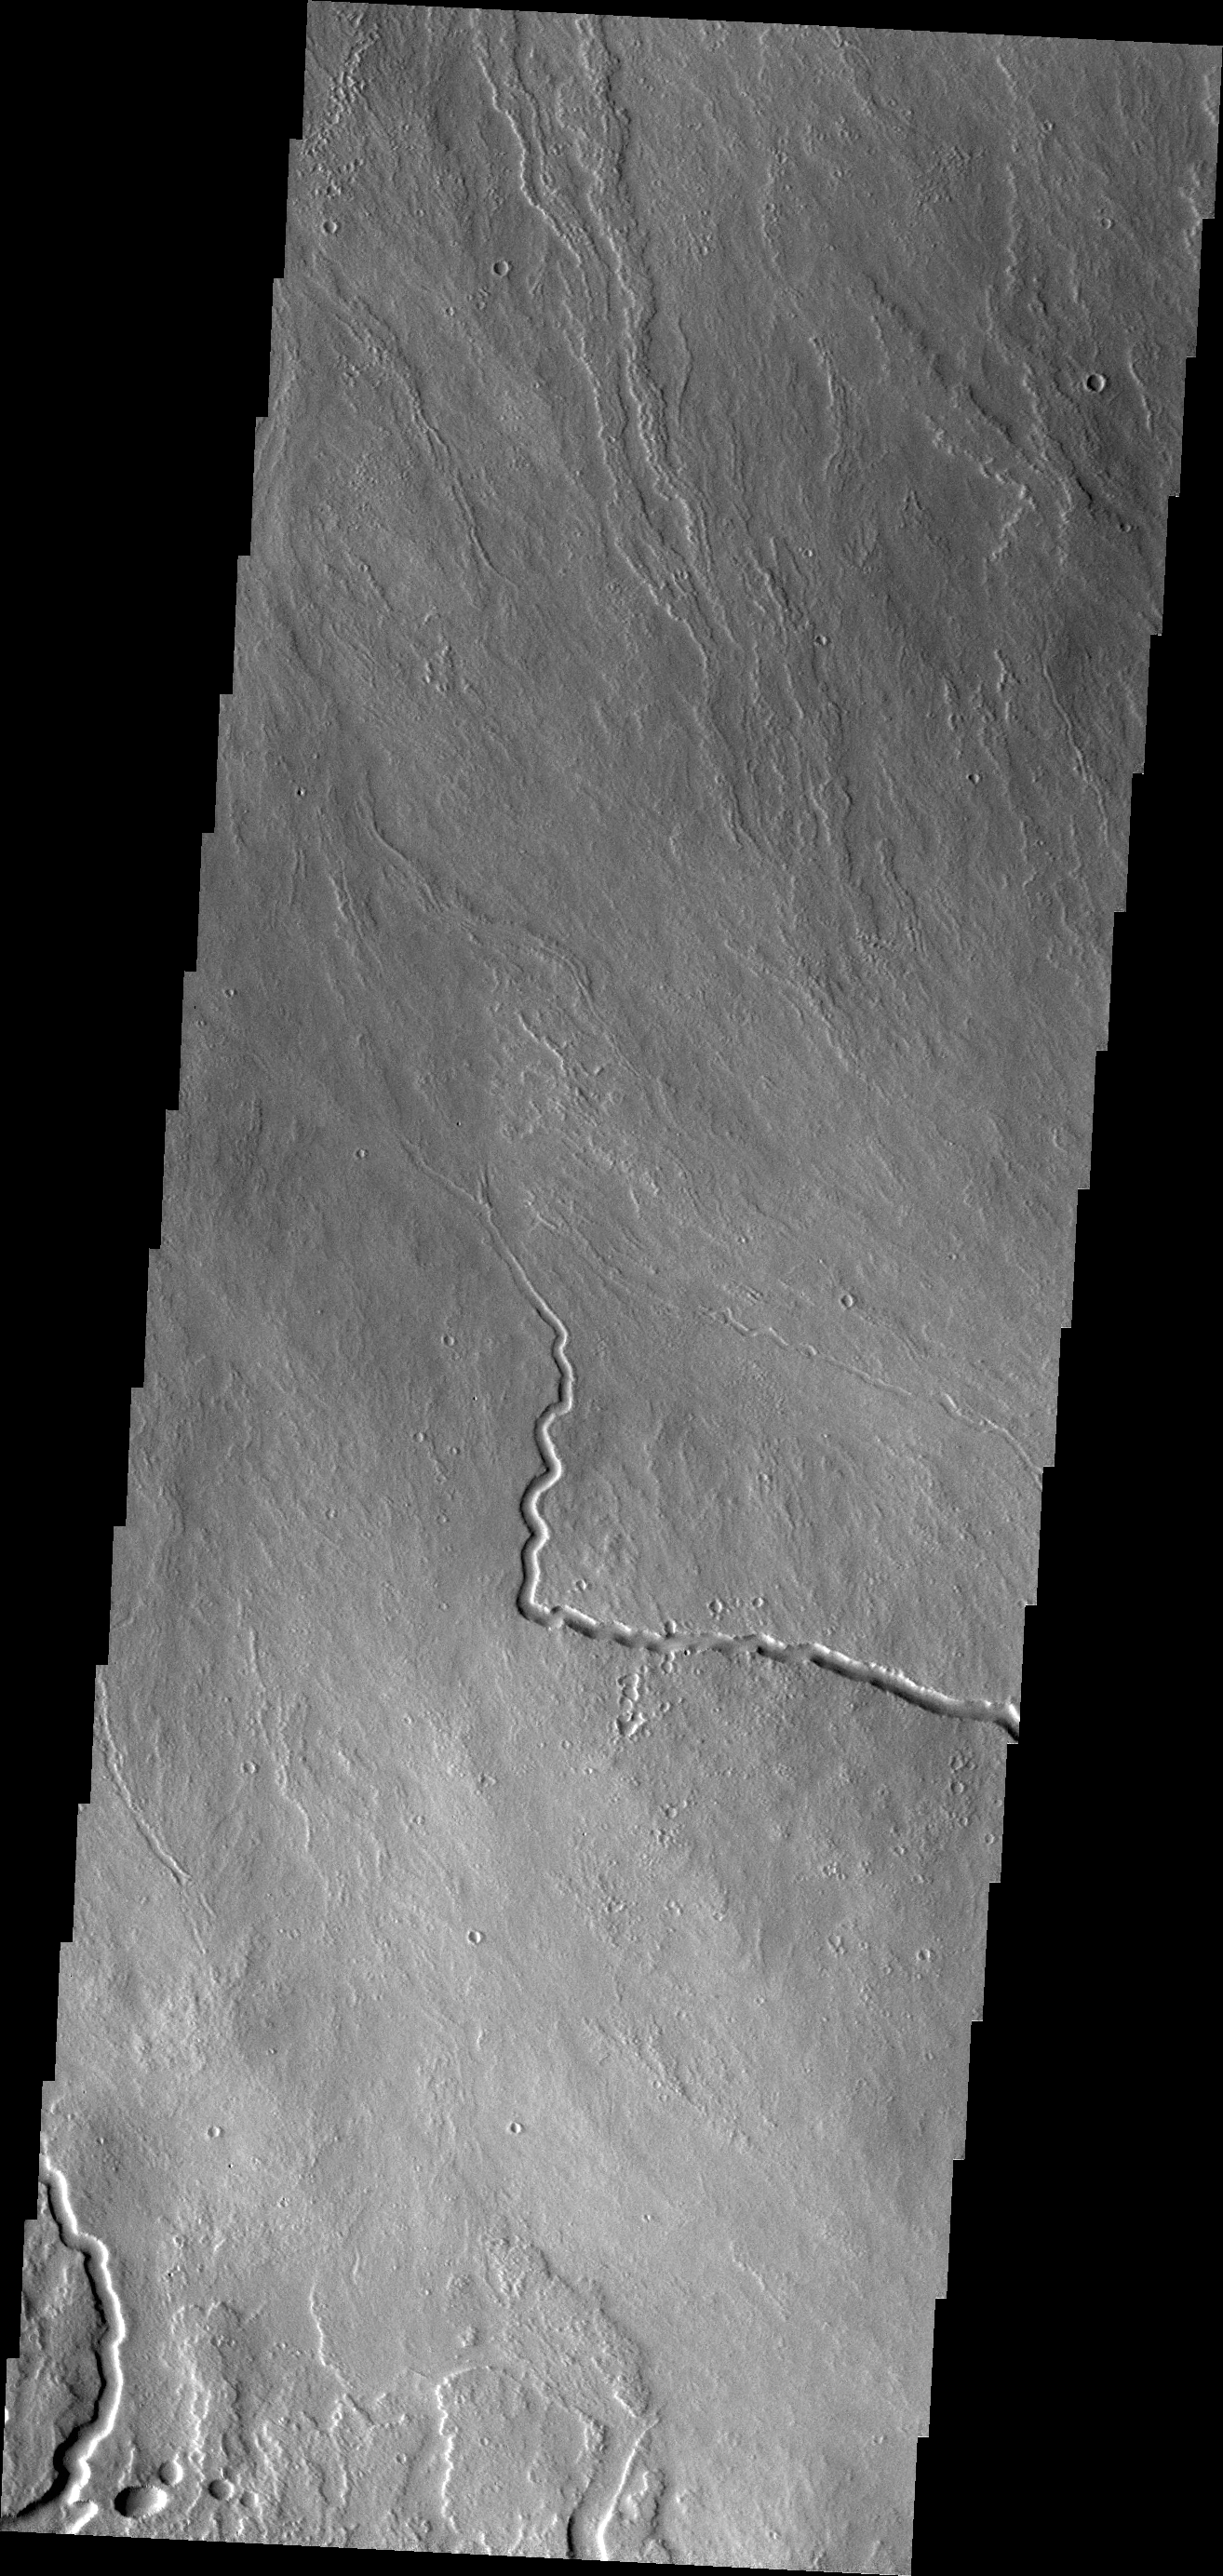

Lava Channels

The lava channels in this VIS image are located on the northern flank of Ascraeus Mons.

Credit: NASA/JPL/ASU